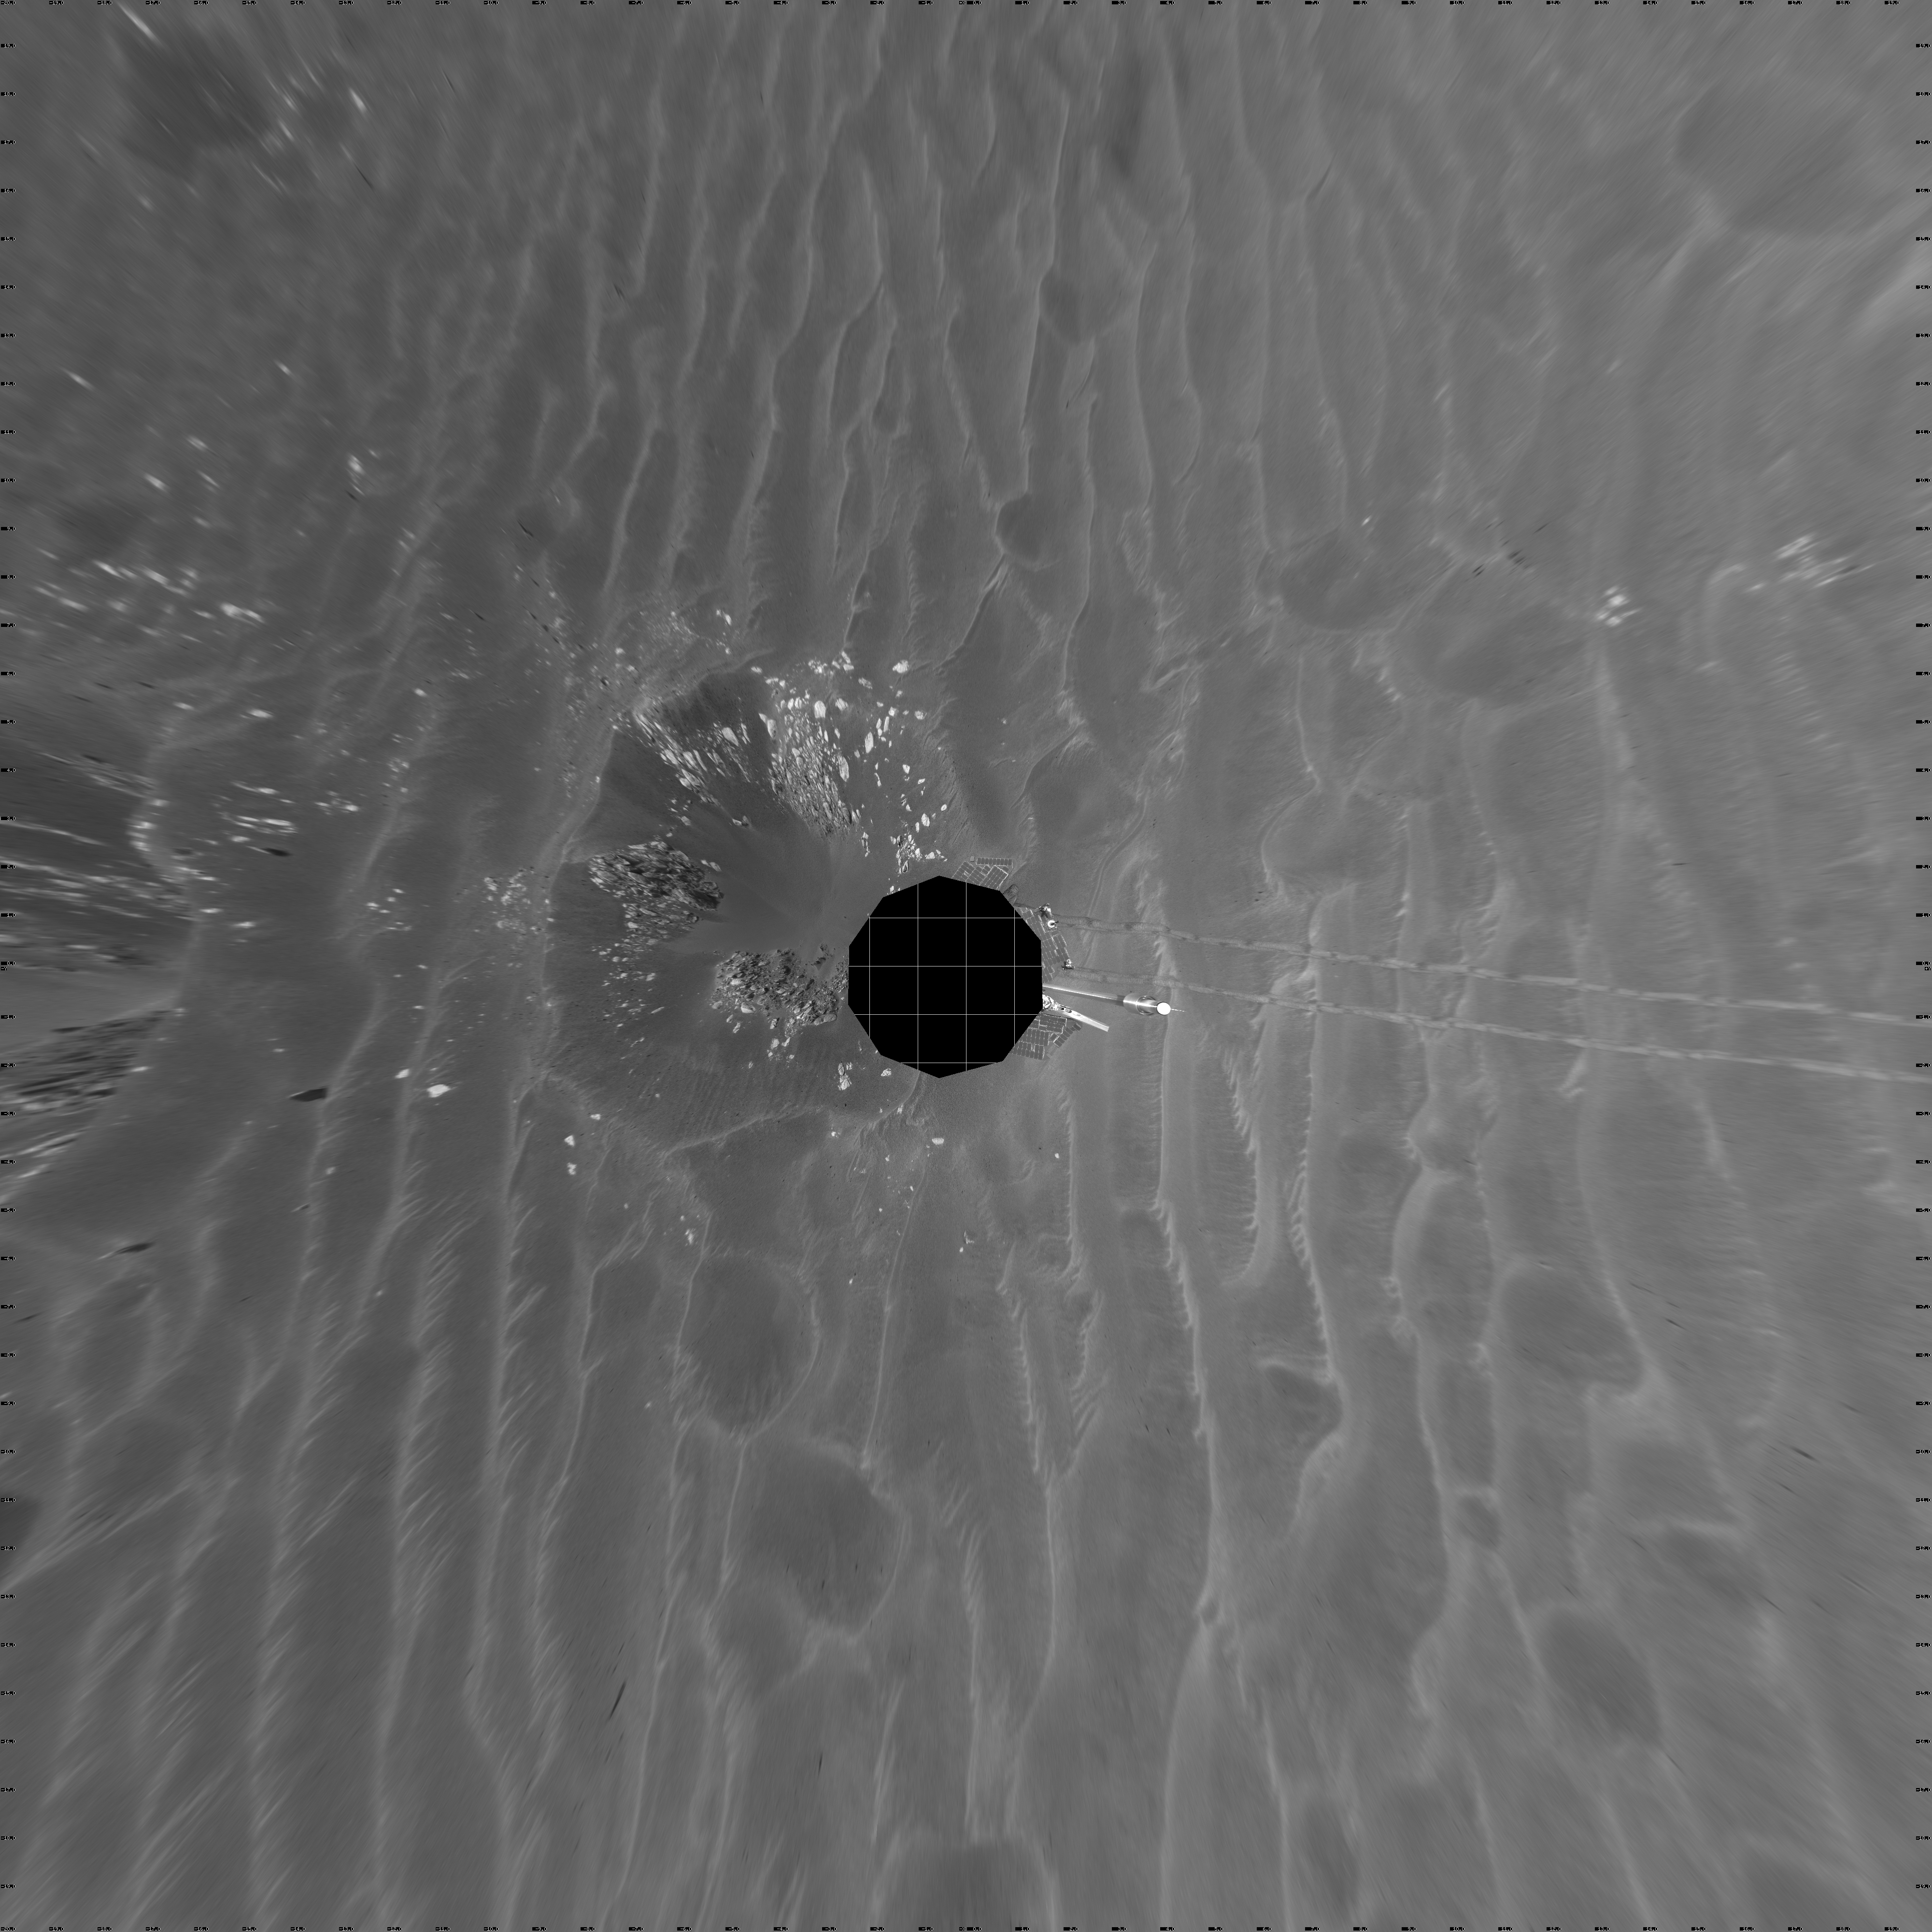

‘Naturaliste’ Crater, Opportunity SOl 387 (vertical)

NASA’s Mars Exploration Rover Opportunity used its navigation camera to take the images combined into this view of the rover’s surroundings on Opportunity’s 387th martian day, or sol (Feb. 24, 2005). Opportunity had driven about 73 meters (240 feet) and reached the eastern edge of a small crater dubbed “Naturaliste,” seen in the right foreground. This view is presented in a vertical projection with geometric and brightness seam correction.

Credit: NASA/JPL